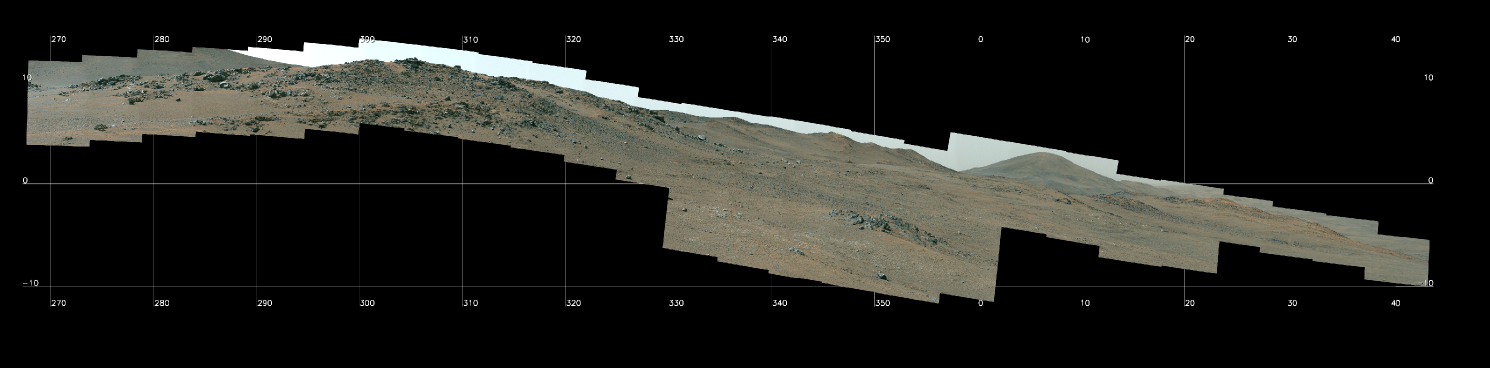

Perseverance Views ‘Pico Turquino Hills’

Figure A

NASA’s Perseverance Mars Rover used its Mastcam-Z camera system to capture this panorama of a location nicknamed “Pico Turquino Hills” on Oct. 22, 2024, the 1,306th Martian day, or sol, of the mission. This area is located on the rim of Jezero Crater. Perseverance landed on the crater’s floor on Feb. 18, 2021, and has been steadily working its way up and out of the crater since August 2024.

The rocks in Pico Turquino Hills are among the oldest yet found by Perseverance, forming in a different geologic era than almost everything the rover has seen before. They’re likely part of the original surface that existed before Jezero Crater’s formation by a massive asteroid about 3.9 billion years ago.

The rocks here are mostly made up of volcanic minerals like olivine, plagioclase, and pyroxene. In the far-right corner of the panorama is a field of white cobbles. This represents the first time Perseverance has encountered pure quartz rock, which may have been created by a hydrothermal system like hot springs – an environment life could have survived in, if any existed on the Red Planet billions of years ago.

Figure A shows a close-up of the white quartz cobbles.

Figure B is an animation panning over the panorama.

Arizona State University leads the operations of the Mastcam-Z instrument, working in collaboration with Malin Space Science Systems in San Diego, on the design, fabrication, testing, and operation of the cameras, and in collaboration with the Niels Bohr Institute of the University of Copenhagen on the design, fabrication, and testing of the calibration targets.

A key objective for Perseverance’s mission on Mars is astrobiology, including the search for signs of ancient microbial life. The rover will characterize the planet’s geology and past climate, pave the way for human exploration of the Red Planet, and be the first mission to collect and cache Martian rock and regolith (broken rock and dust).

Subsequent NASA missions, in cooperation with ESA (European Space Agency), would send spacecraft to Mars to collect these sealed samples from the surface and return them to Earth for in-depth analysis.

The Mars 2020 Perseverance mission is part of NASA’s Moon to Mars exploration approach, which includes Artemis missions to the Moon that will help prepare for human exploration of the Red Planet.

NASA’s Jet Propulsion Laboratory, which is managed for the agency by Caltech, built and manages operations of the Perseverance rover.

Credit: NASA/JPL-Caltech/ASU/MSSS